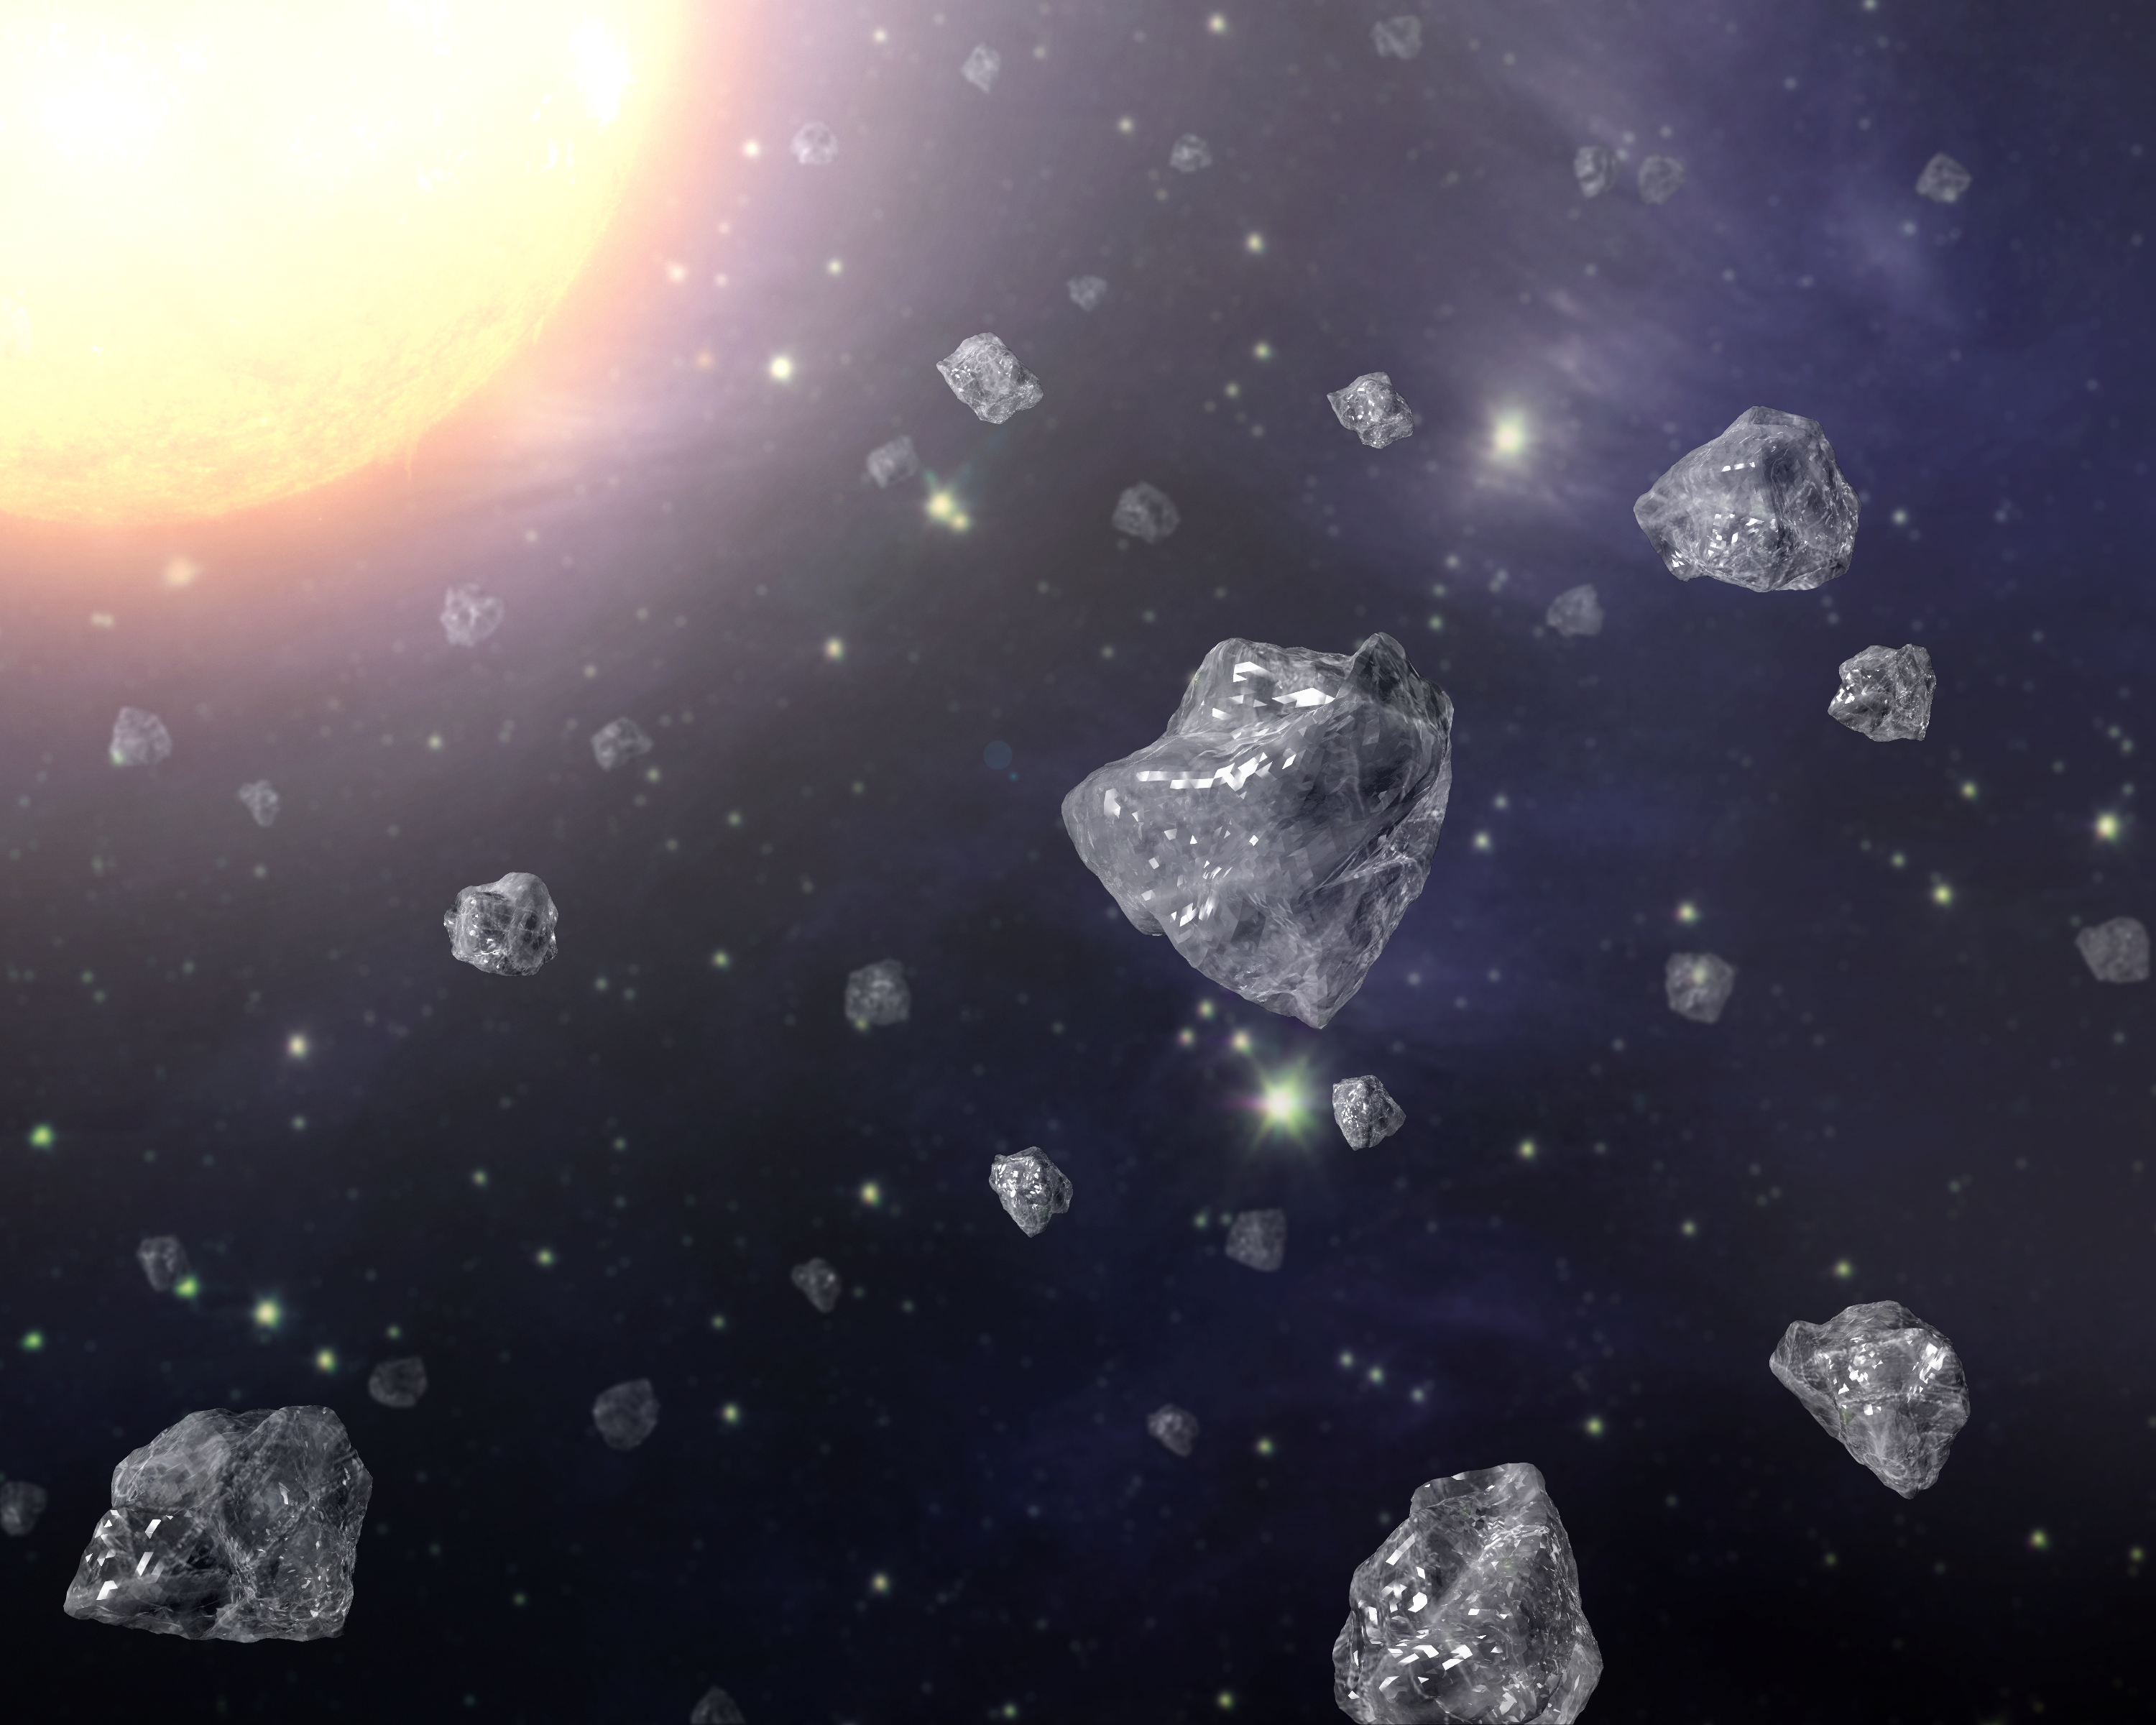

Diamonds in Space

This artist's concept shows a multitude of tiny diamonds next to a hot star. Diamonds are abundant in space, but they are tiny - about 25000 times smaller than a grain of sand. Astronomers believe that these tiny particles could provide valuable insights into how carbon-rich molecules, the basis of life on Earth, develop in the cosmos.

Credit: NASA/JPL-Caltech/T. Pyle (SSC)